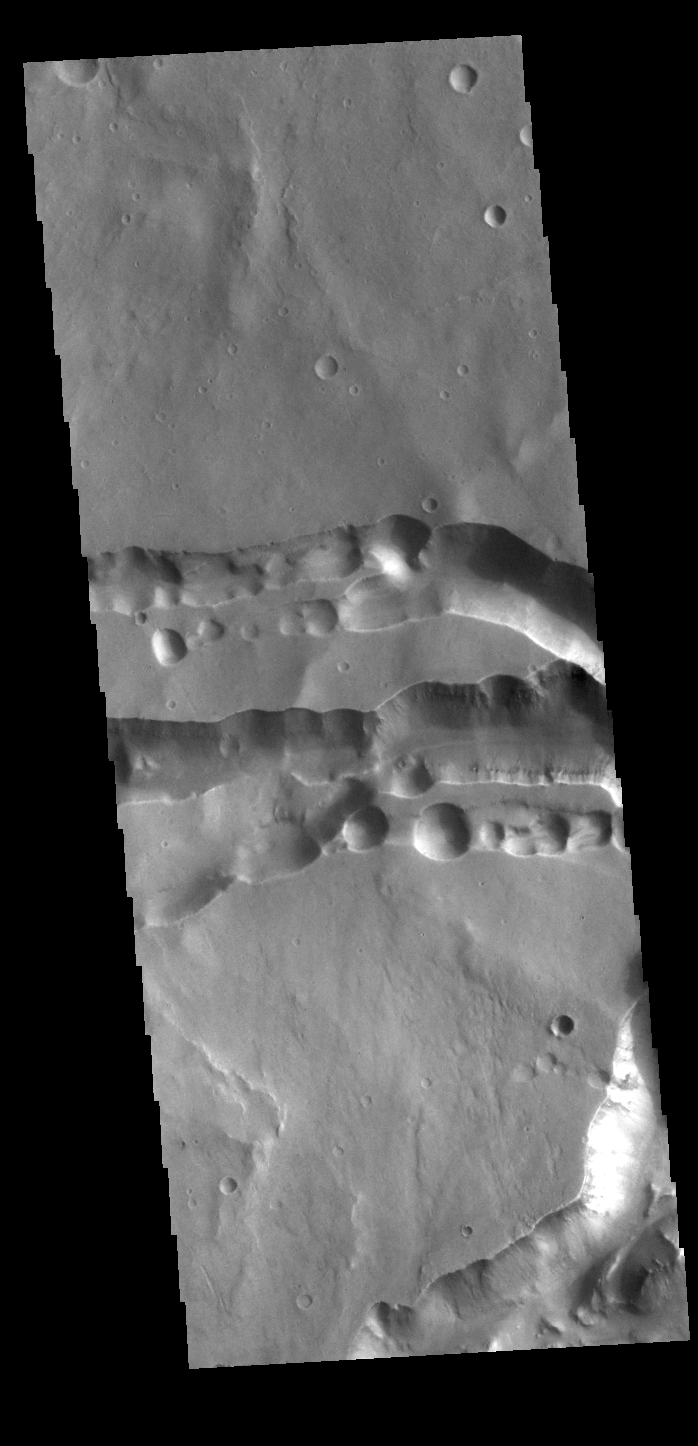

Becoming Chaos

Today’s VIS image is located near Hydraotes Chaos. The linear depressions in the region appear to be the start of valley formation that are the first part of chaos creation. It is thought that removal of subsurface ice/water drives the formation of chaos.

Credit: NASA/JPL-Caltech/ASU